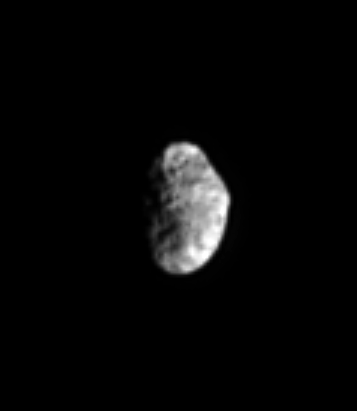

What’s the Spin?

Saturn’s chaotically tumbling moon Hyperion is captured in this view. At the top is a 130-kilometer-wide (80-mile) crater seen in some NASA Voyager spacecraft images. Detecting specific features is the first step in trying to understand the current rotation state of Hyperion, compared to that at the time of Voyager. Hyperion is 266 kilometers (165 miles) across.

This is the second-closest view of Hyperion obtained by Cassini so far. The closest view was included in a previously released montage of Hyperion images (see PIA06608, top center image).

The image was taken in visible light with the Cassini spacecraft narrow-angle camera on March 19, 2005, at a distance of approximately 1.3 million kilometers (824,000 miles) from Hyperion and at a Sun-Hyperion-spacecraft, or phase, angle of 63 degrees. Resolution in the original image was 8 kilometers (5 miles) per pixel. The image has been contrast-enhanced and magnified by a factor of three to aid visibility.

The Cassini-Huygens mission is a cooperative project of NASA, the European Space Agency and the Italian Space Agency. The Jet Propulsion Laboratory, a division of the California Institute of Technology in Pasadena, manages the mission for NASA’s Science Mission Directorate, Washington, D.C. The Cassini orbiter and its two onboard cameras were designed, developed and assembled at JPL. The imaging team is based at the Space Science Institute, Boulder, Colo.

Credit: NASA/JPL/Space Science Institute